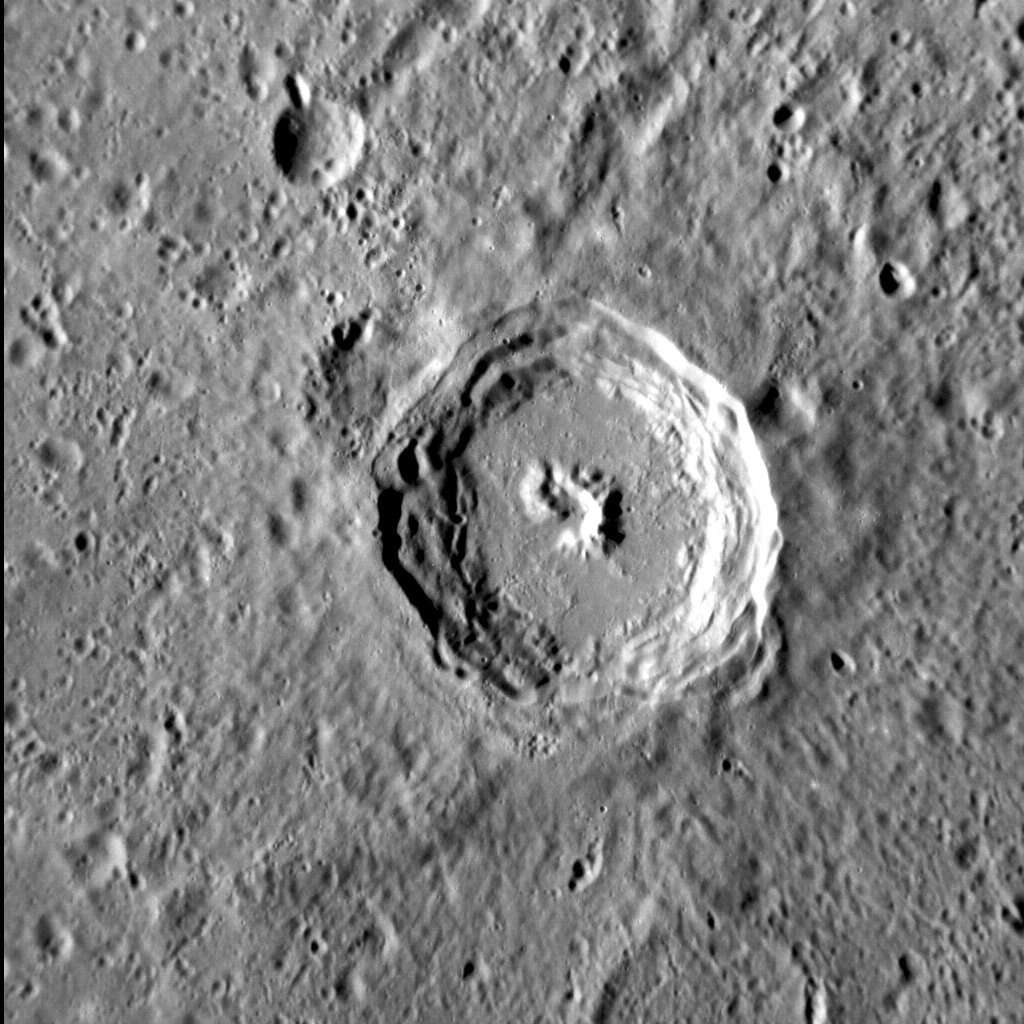

Perfect Hit

This image, with north to the top, shows a well-preserved, unnamed complex crater in Mercury’s northern hemisphere. The central peak and terraced walls characteristic of complex craters are clearly visible. The smooth floor of the crater is probably composed of solidified impact melt. The continuous ejecta blanket emanating from the crater has softened the texture of the surrounding terrain.

This image was acquired as a high-resolution targeted observation. Targeted observations are images of a small area on Mercury’s surface at resolutions much higher than the 200-meter/pixel morphology base map. It is not possible to cover all of Mercury’s surface at this high resolution, but typically several areas of high scientific interest are imaged in this mode each week.

Date acquired: July 22, 2012
Image Mission Elapsed Time (MET): 251403729
Image ID: 2244310
Instrument: Narrow Angle Camera (NAC) of the Mercury Dual Imaging System (MDIS)
Center Latitude: -36.51°
Center Longitude: 118.53° E
Resolution: 103 meters/pixel
Scale: The crater at the center of the image is approx. 42 km (26 mi.) across
Incidence Angle: 67.1°
Emission Angle: 16.8°
Phase Angle: 83.5°

The MESSENGER spacecraft is the first ever to orbit the planet Mercury, and the spacecraft’s seven scientific instruments and radio science investigation are unraveling the history and evolution of the Solar System’s innermost planet. Visit the Why Mercury? section of this website to learn more about the key science questions that the MESSENGER mission is addressing. During the one-year primary mission, MDIS acquired 88,746 images and extensive other data sets. MESSENGER is now in a year-long extended mission, during which plans call for the acquisition of more than 80,000 additional images to support MESSENGER’s science goals.

These images are from MESSENGER, a NASA Discovery mission to conduct the first orbital study of the innermost planet, Mercury. For information regarding the use of images, see the MESSENGER image use policy.

Credit: NASA/Johns Hopkins University Applied Physics Laboratory/Carnegie Institution of Washington